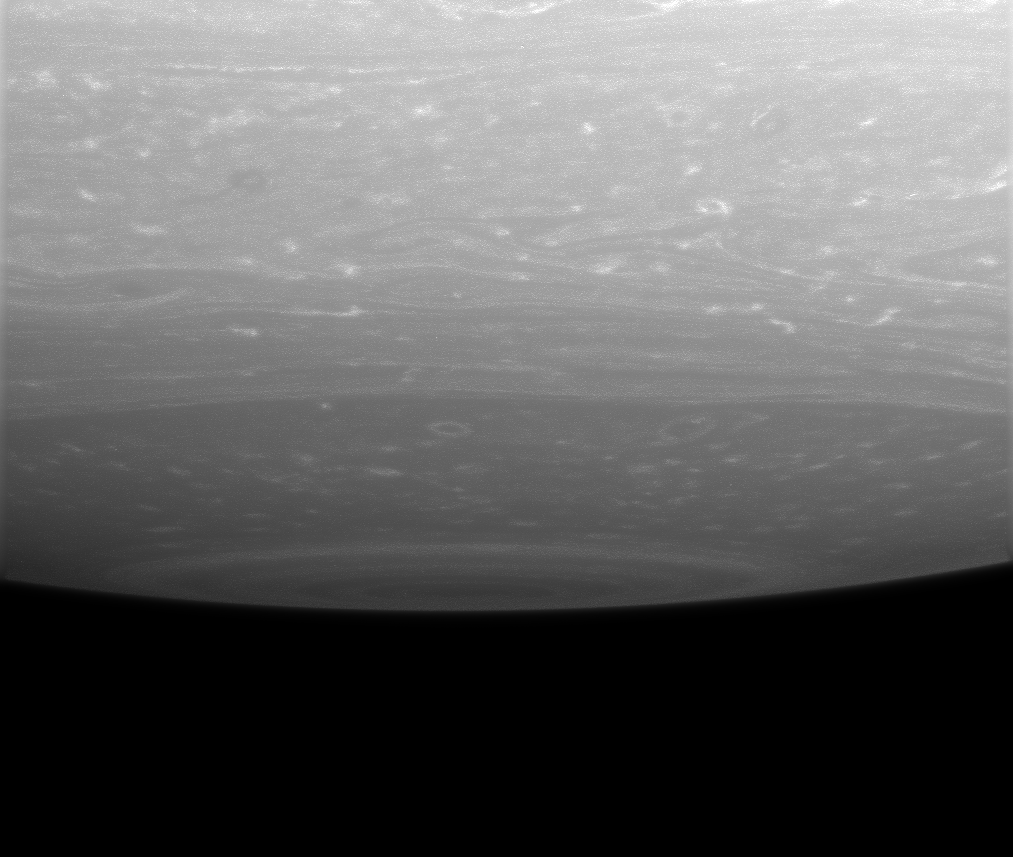

Peeking Over the Pole

Storms ringed by bright clouds swirl near the south pole of Saturn. This lateral view captures the bull’s-eye pattern that surrounds the pole, where a monstrous, hurricane-like storm resides.

The image was taken in visible light with the Cassini spacecraft wide-angle camera on June 12, 2007 using a spectral filter sensitive to wavelengths of infrared light centered at 752 nanometers. The view was obtained at a distance of approximately 354,000 kilometers (220,000 miles) from Saturn. Image scale is 18 kilometers (11 miles) per pixel.

The Cassini-Huygens mission is a cooperative project of NASA, the European Space Agency and the Italian Space Agency. The Jet Propulsion Laboratory, a division of the California Institute of Technology in Pasadena, manages the mission for NASA’s Science Mission Directorate, Washington, D.C. The Cassini orbiter and its two onboard cameras were designed, developed and assembled at JPL. The imaging operations center is based at the Space Science Institute in Boulder, Colo.

Credit: NASA/JPL/Space Science Institute